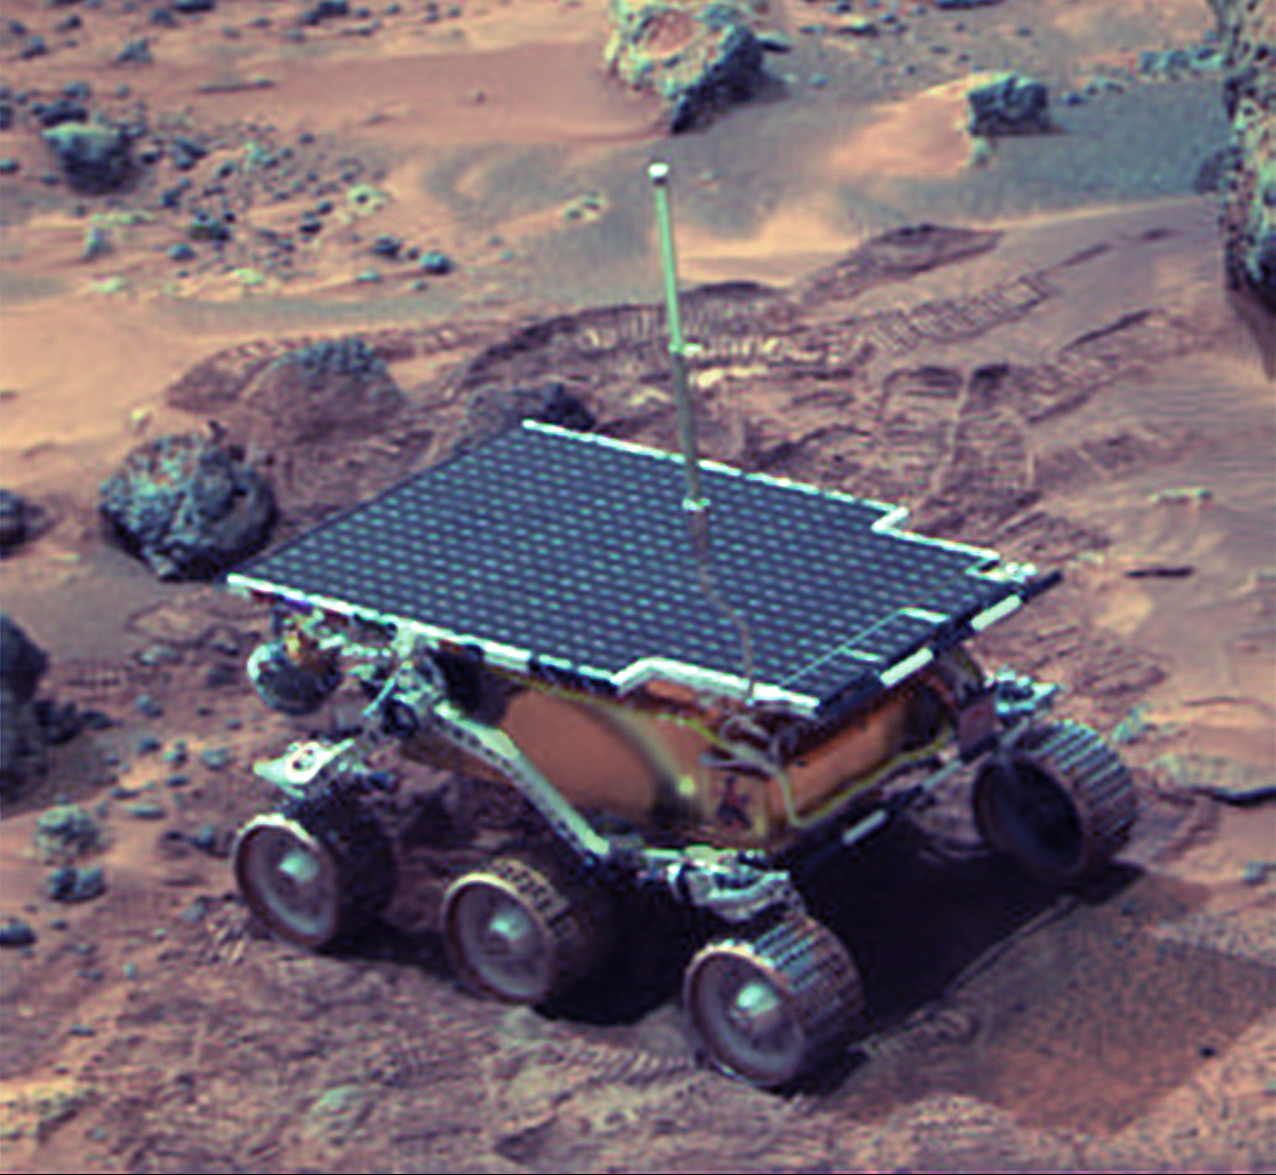

Sojourner Rover Near “The Dice”

Lander image of rover near “The Dice” (three small rocks behind the rover) and “Yogi” on sol 22. Color (red, green, and blue filters at 6:1 compression) image shows dark rocks, bright red dust, dark red soil exposed in rover tracks, and dark (black) soil. The APXS is in view at the rear of the vehicle, and the forward stereo cameras and laser light stripers are in shadow just below the front edge of the solar panel.

NOTE: original caption as published in Science magazine.

Photojournal note: Sojourner spent 83 days of a planned seven-day mission exploring the Martian terrain, acquiring images, and taking chemical, atmospheric and other measurements. The final data transmission received from Pathfinder was at 10:23 UTC on September 27, 1997. Although mission managers tried to restore full communications during the following five months, the successful mission was terminated on March 10, 1998.

Credit: NASA/JPL